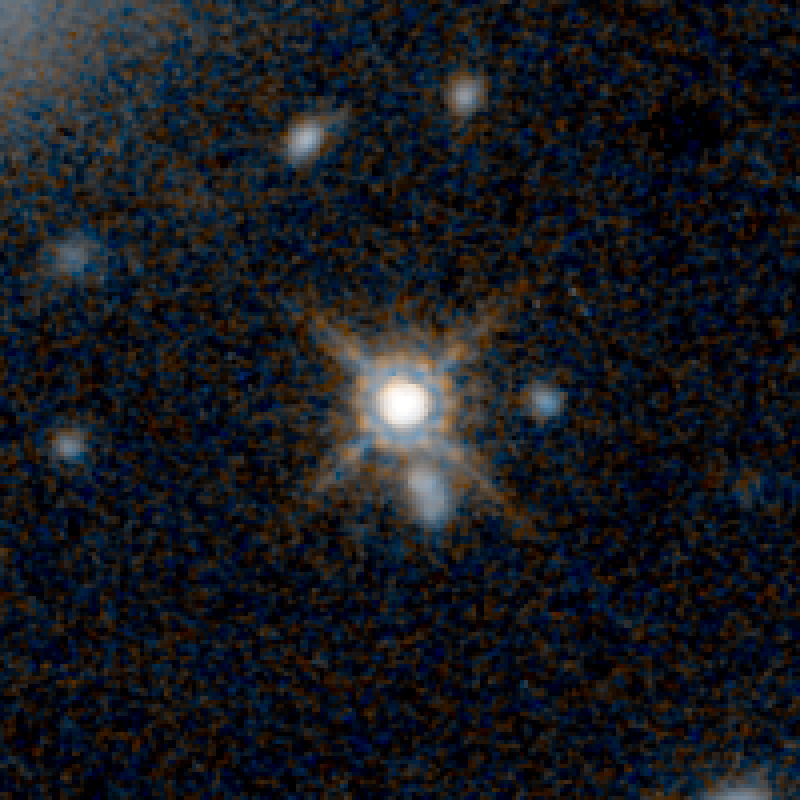

QSO UKFS 0030 HST Image

Object Name: UKFS 0030
Object Description: Dust-Reddened Quasars
Instrument: HST/WFC3/IR
Filters: F125W (J) and F160W (H)

This image is a composite of separate exposures acquired by the WFC3 instruments on the Hubble Space Telescope. Several filters were used to sample broad wavelength ranges. The color results from assigning different hues (colors) to each monochromatic (grayscale) image associated with an individual filter. In this case, the assigned colors are: Blue: F125W (J) Orange: F160W (H)

Credit: NASA, ESA, and E. Glikman (Middlebury College, Vermont)